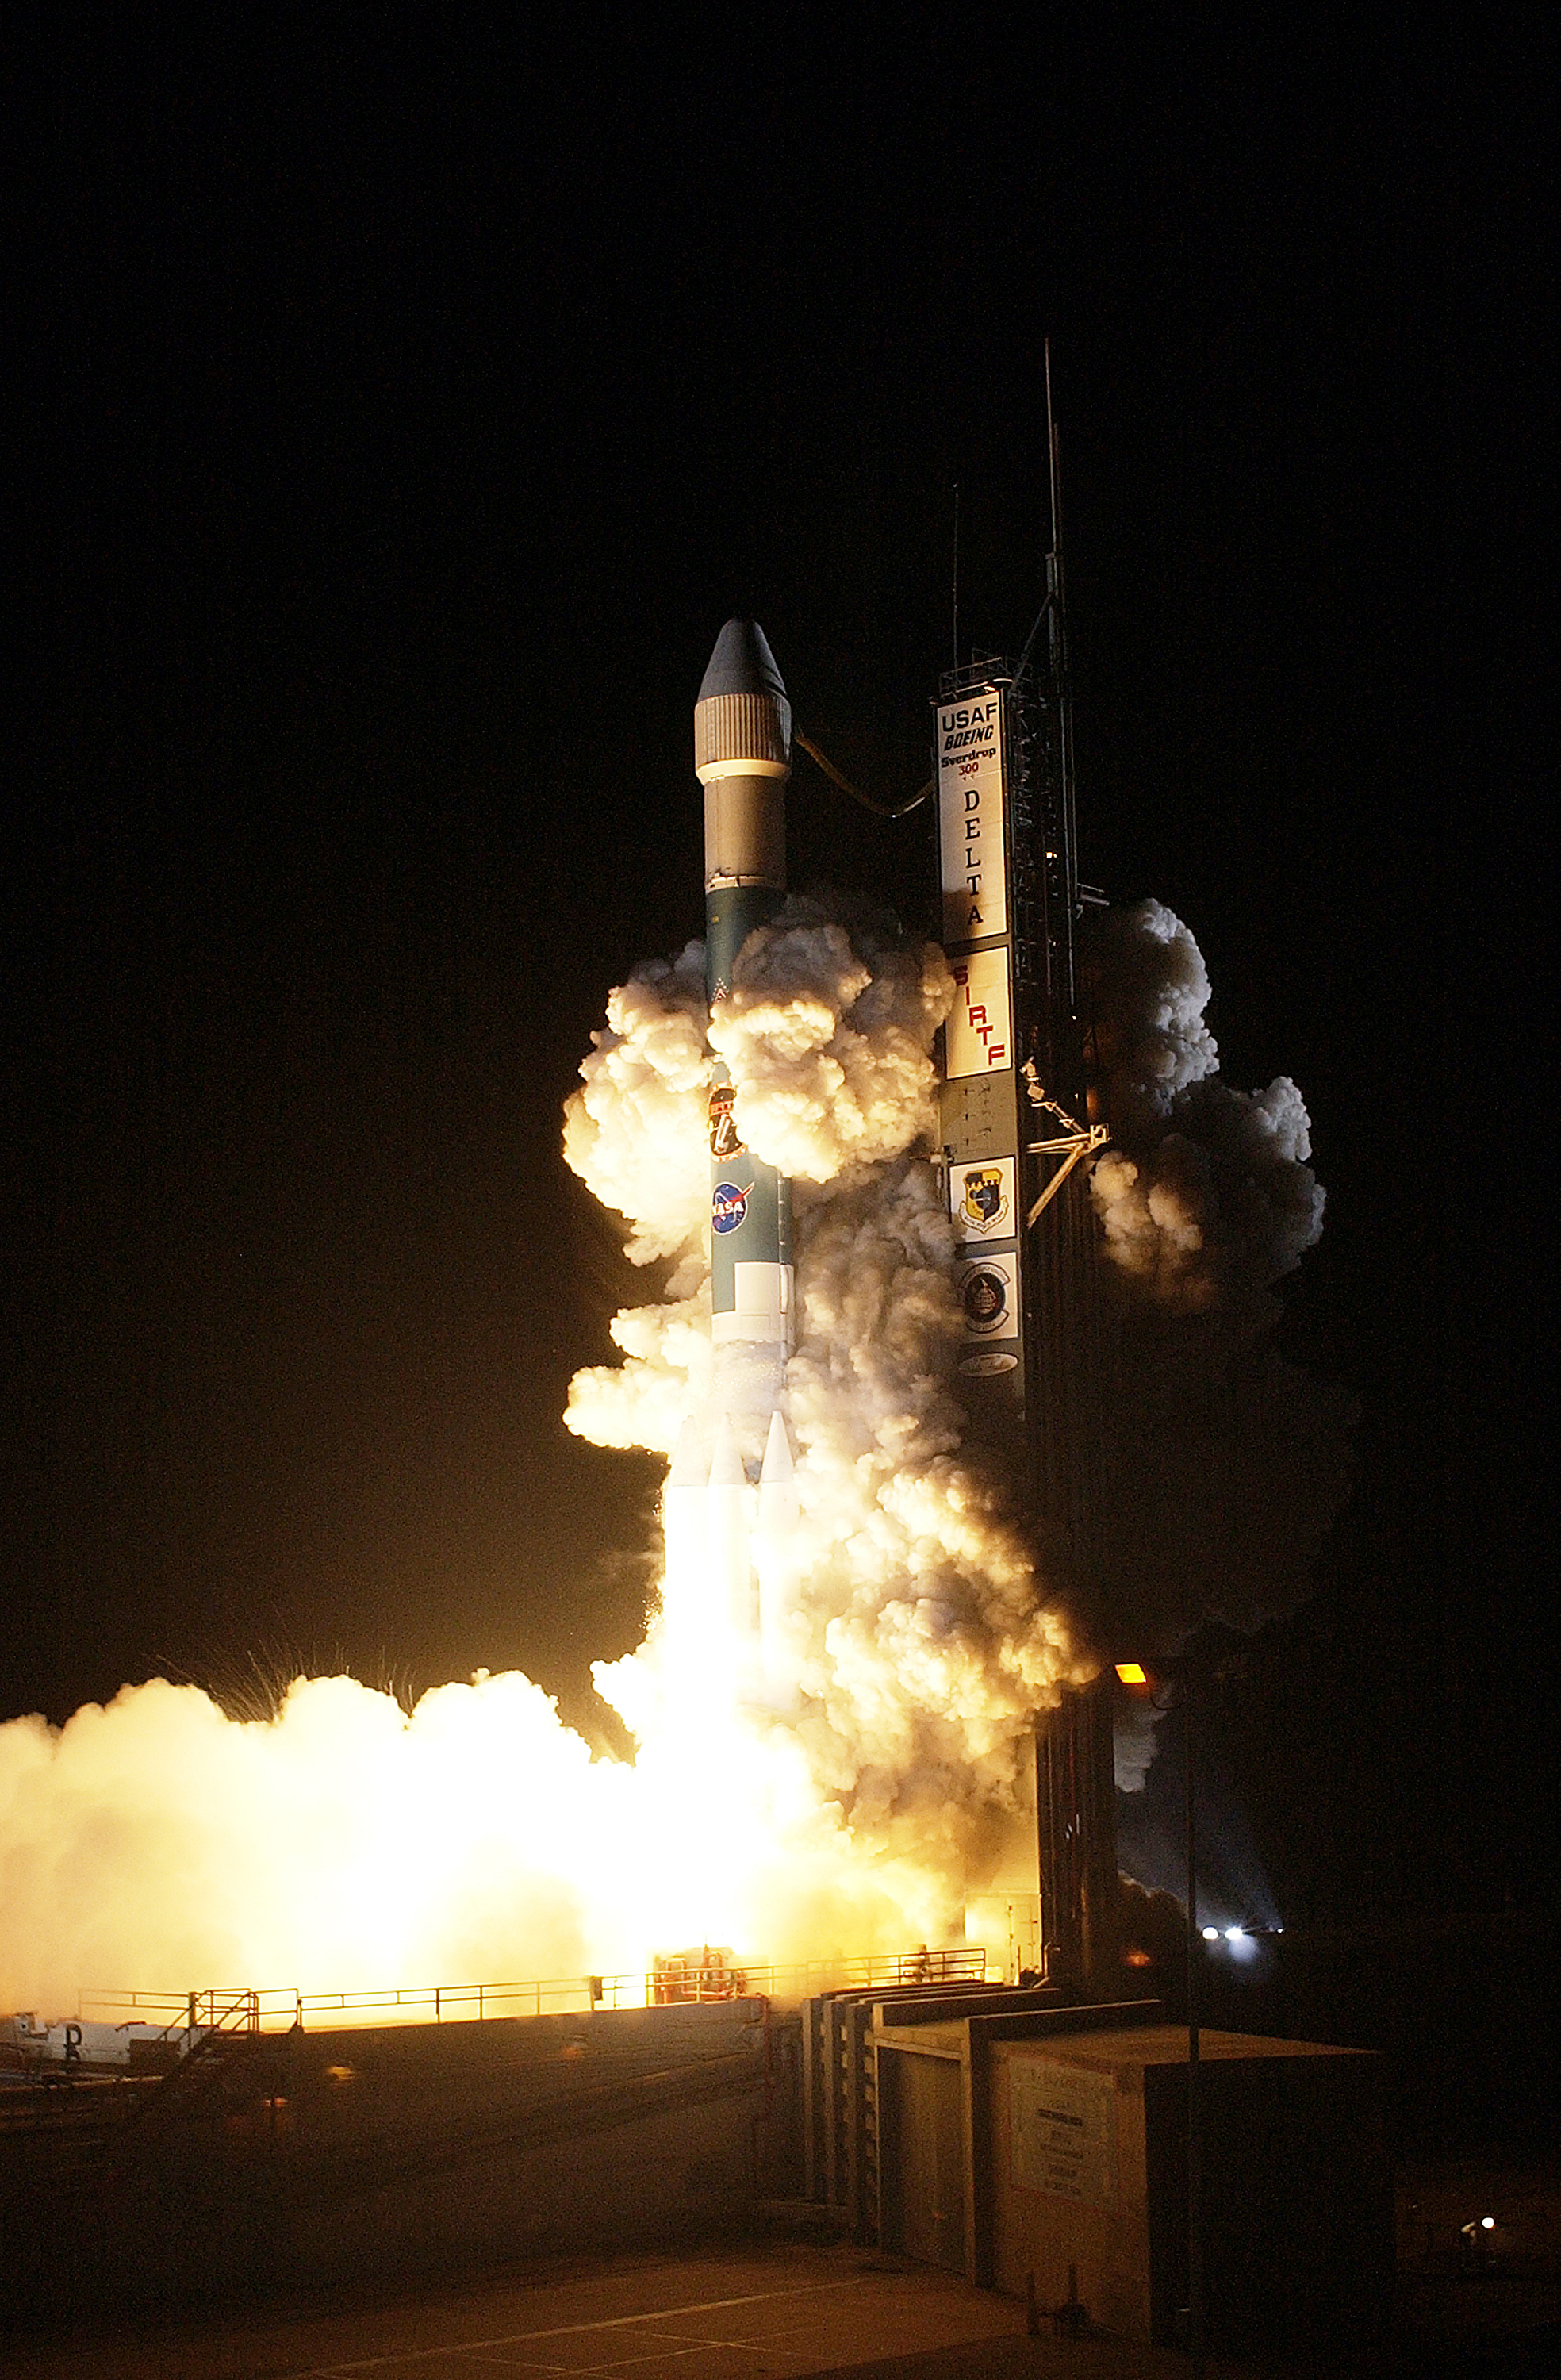

The Launch of Spitzer

The Spitzer Space Telescope was launched on a Delta II rocket on August 25, 2003 from Cape Canaveral, Florida.

Credit: NASA/KSC